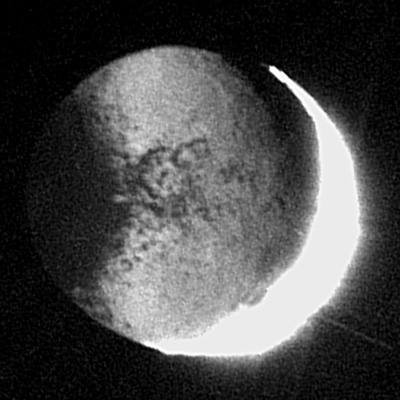

Seeing in the Dark

New details on Iapetus are illuminated by reflected light from Saturn in this revealing Cassini image. Never-before-seen features on the Saturn-facing part of Iapetus’ bright trailing hemisphere are visible for the first time, including many dark spots, and a sharper view of a dark, circular structure that was first seen at very low resolution by NASA’s Voyager 1 in 1980. Iapetus diameter is 1,436 kilometers (892 miles).

The image shows mainly the night side of Iapetus; part of the far brighter sunlit side appears at the right and is overexposed due to the long integration time of 180 seconds. Despite this long exposure time, almost no blurring due to the spacecraft’s motion is apparent. This technique for imaging the night side of Iapetus will be used again during a flyby on Jan. 1, 2005, when Cassini will pass 13 times closer to the icy moon.

The image was taken in visible light with the Cassini spacecraft narrow angle camera on Oct. 22, 2004, at a distance of 1.6 million kilometers (994,000 miles) from Iapetus, and from a Sun-Iapetus-spacecraft, or phase, angle of 161 degrees. The view is centered on 0.4 degrees north latitude, 317 degrees west longitude on Iapetus. The image scale is 9.4 kilometers (5.8 miles) per pixel.

The Cassini-Huygens mission is a cooperative project of NASA, the European Space Agency and the Italian Space Agency. The Jet Propulsion Laboratory, a division of the California Institute of Technology in Pasadena, manages the Cassini-Huygens mission for NASA’s Office of Space Science, Washington, D.C. The Cassini orbiter and its two onboard cameras, were designed, developed and assembled at JPL. The imaging team is based at the Space Science Institute, Boulder, Colo.

Credit: NASA/JPL/Space Science Institute